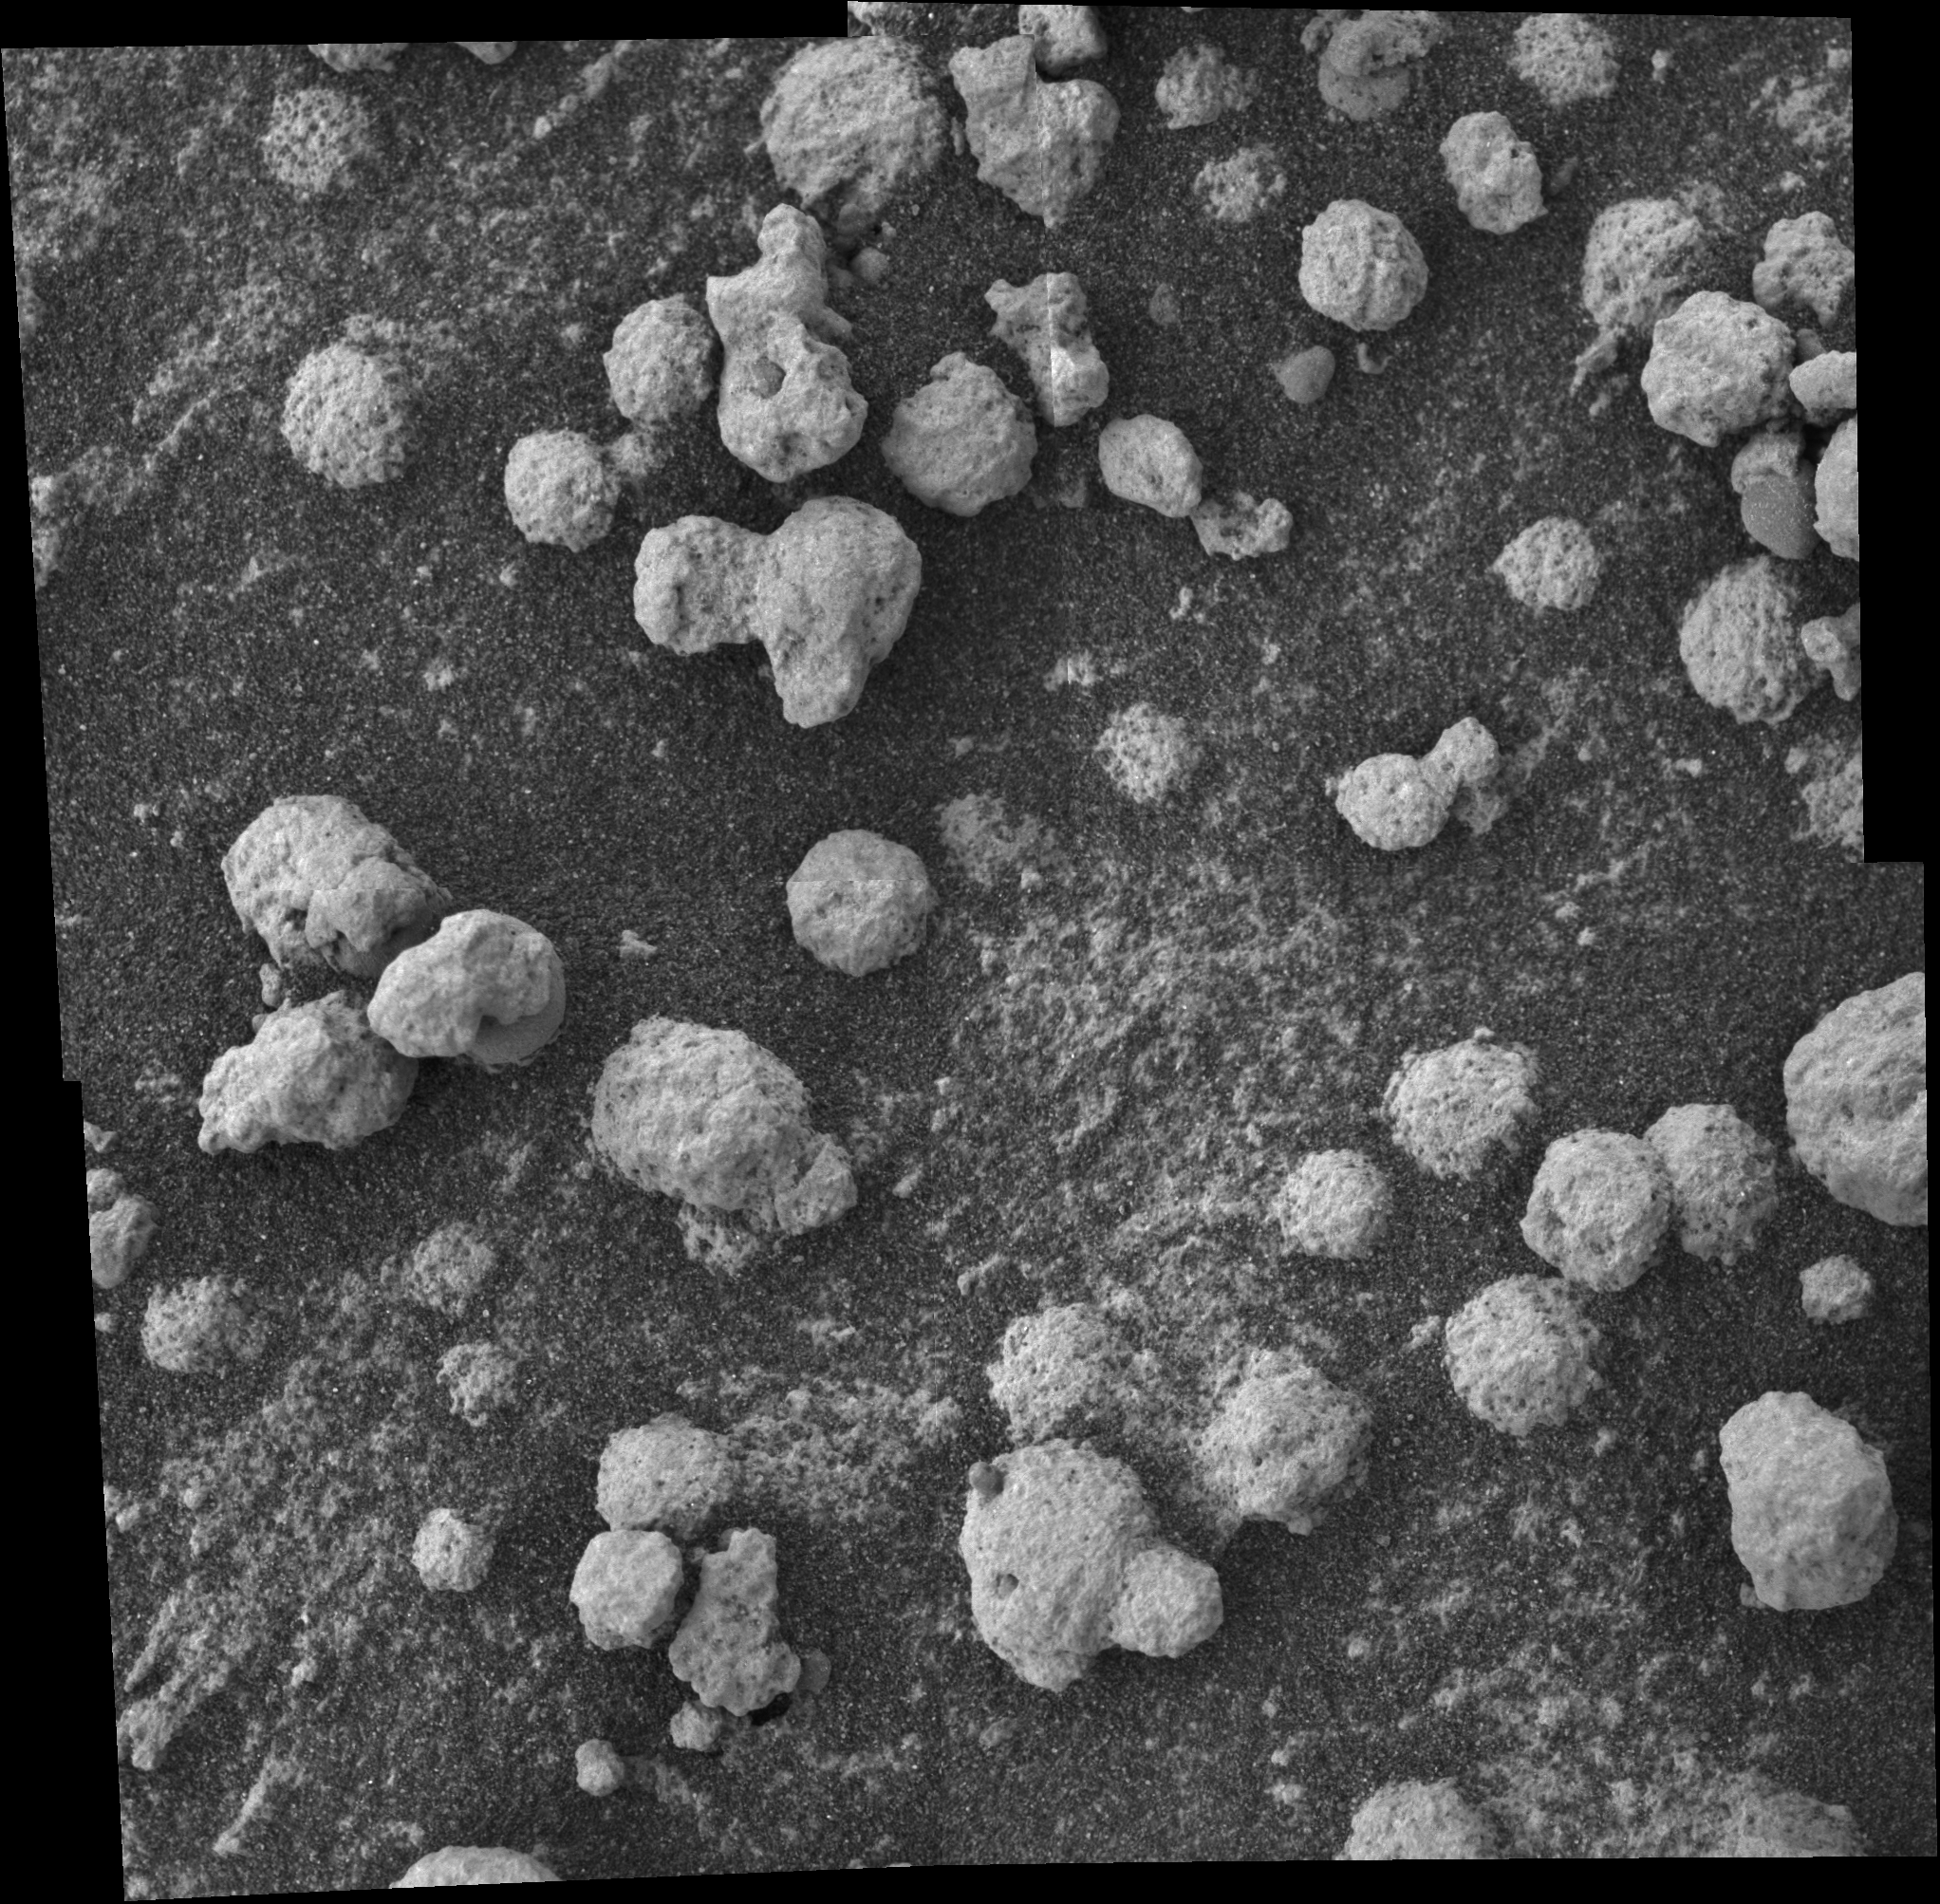

‘Blueberries’ and ‘Popcorn’

Figure 1

This view from the microscopic imager on NASA’s Mars Exploration Rover Opportunity shows a type of light-colored, rough-textured spherules scientists are calling “popcorn” in contrast to the darker, smoother spherules called “blueberries.” The spherules seen here are on the part of a rock named “Bylot” indicated in a panoramic camera image (see

PIA06777

). This magnified view confirmed the existence of blueberries partially coated in the popcorn material. This mosaic was assembled from four microscopic imager frames taken on sol 199 (Aug. 15, 2004). The yellow rectangle indicates the portion of this view shown in a tighter view (see

PIA06779

).

Credit: NASA/JPL/Cornell/USGS